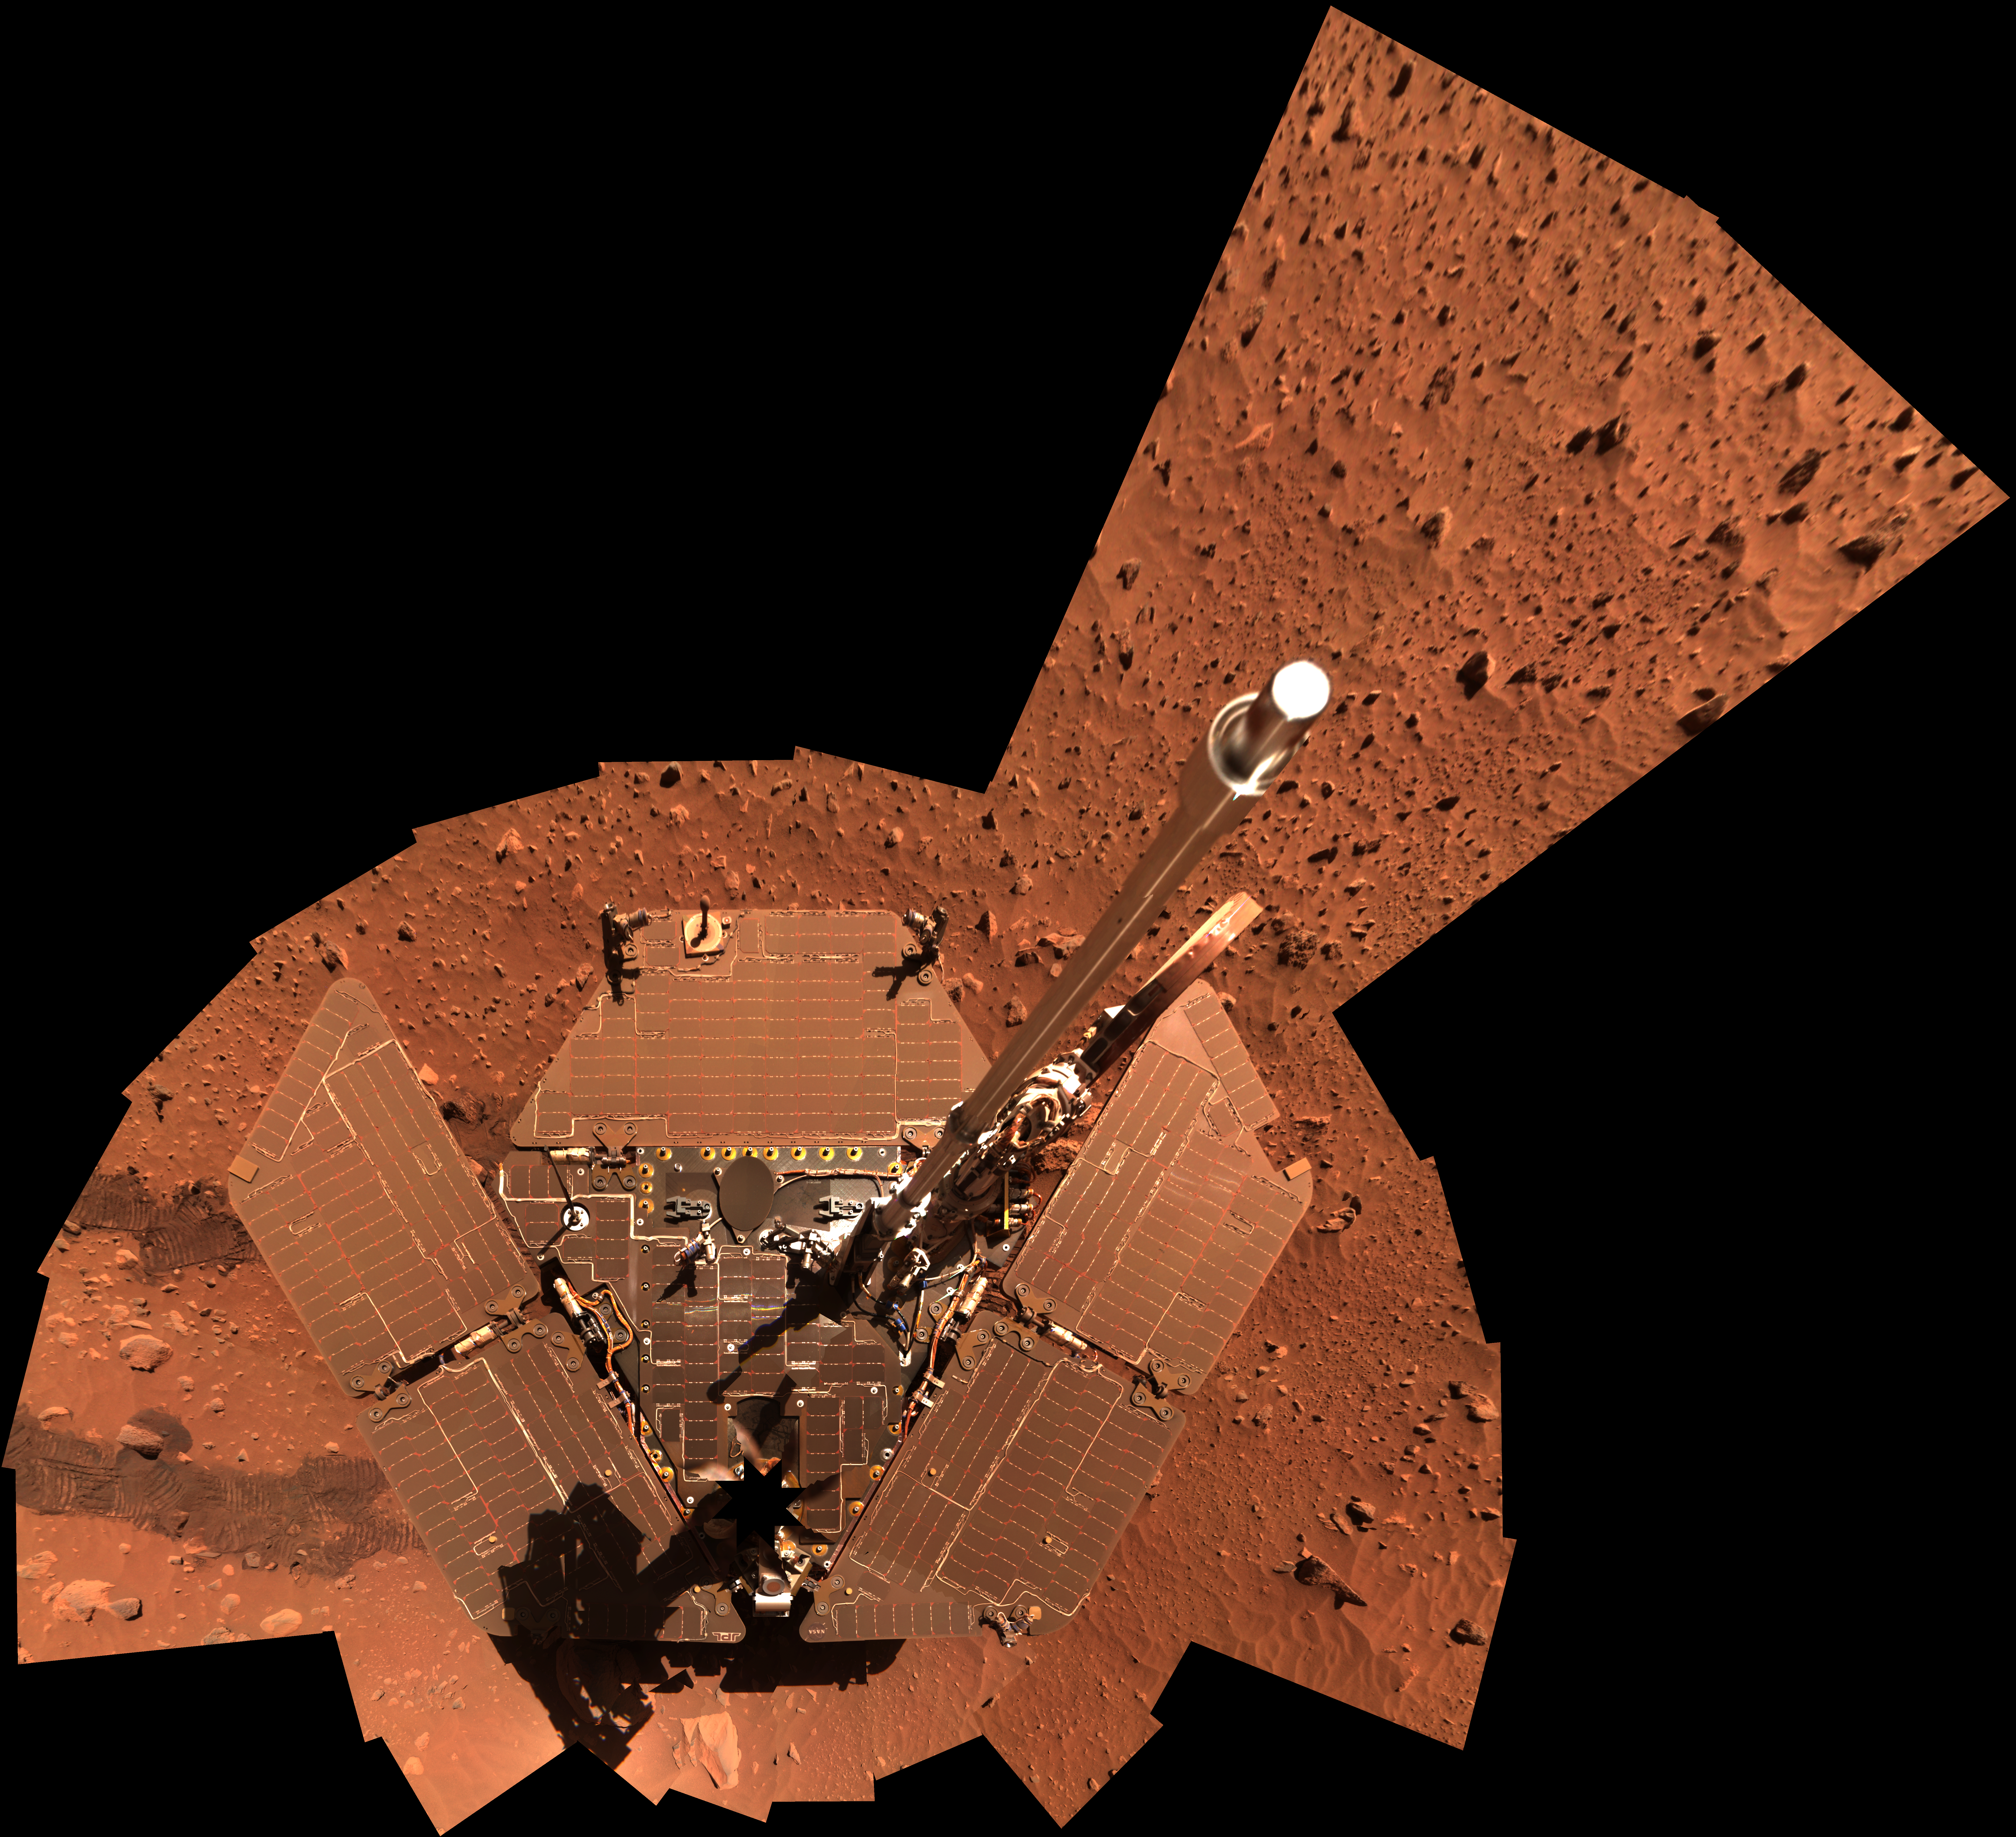

Spirit Self-Portrait, Sols 329-330

NASA’s Mars Exploration Rover Spirit used its panoramic camera to take the images combined into this mosaic view of the rover. The downward-looking view omits the mast on which the camera is mounted. It shows dust accumulation on Spirit’s solar panels. The images were taken through the camera’s 600-, 530- and 480-nanometer filters during Spirit’s 329th and 330th martian days, or sols (Dec. 7 and 8, 2004).

Credit: NASA/JPL/Cornell